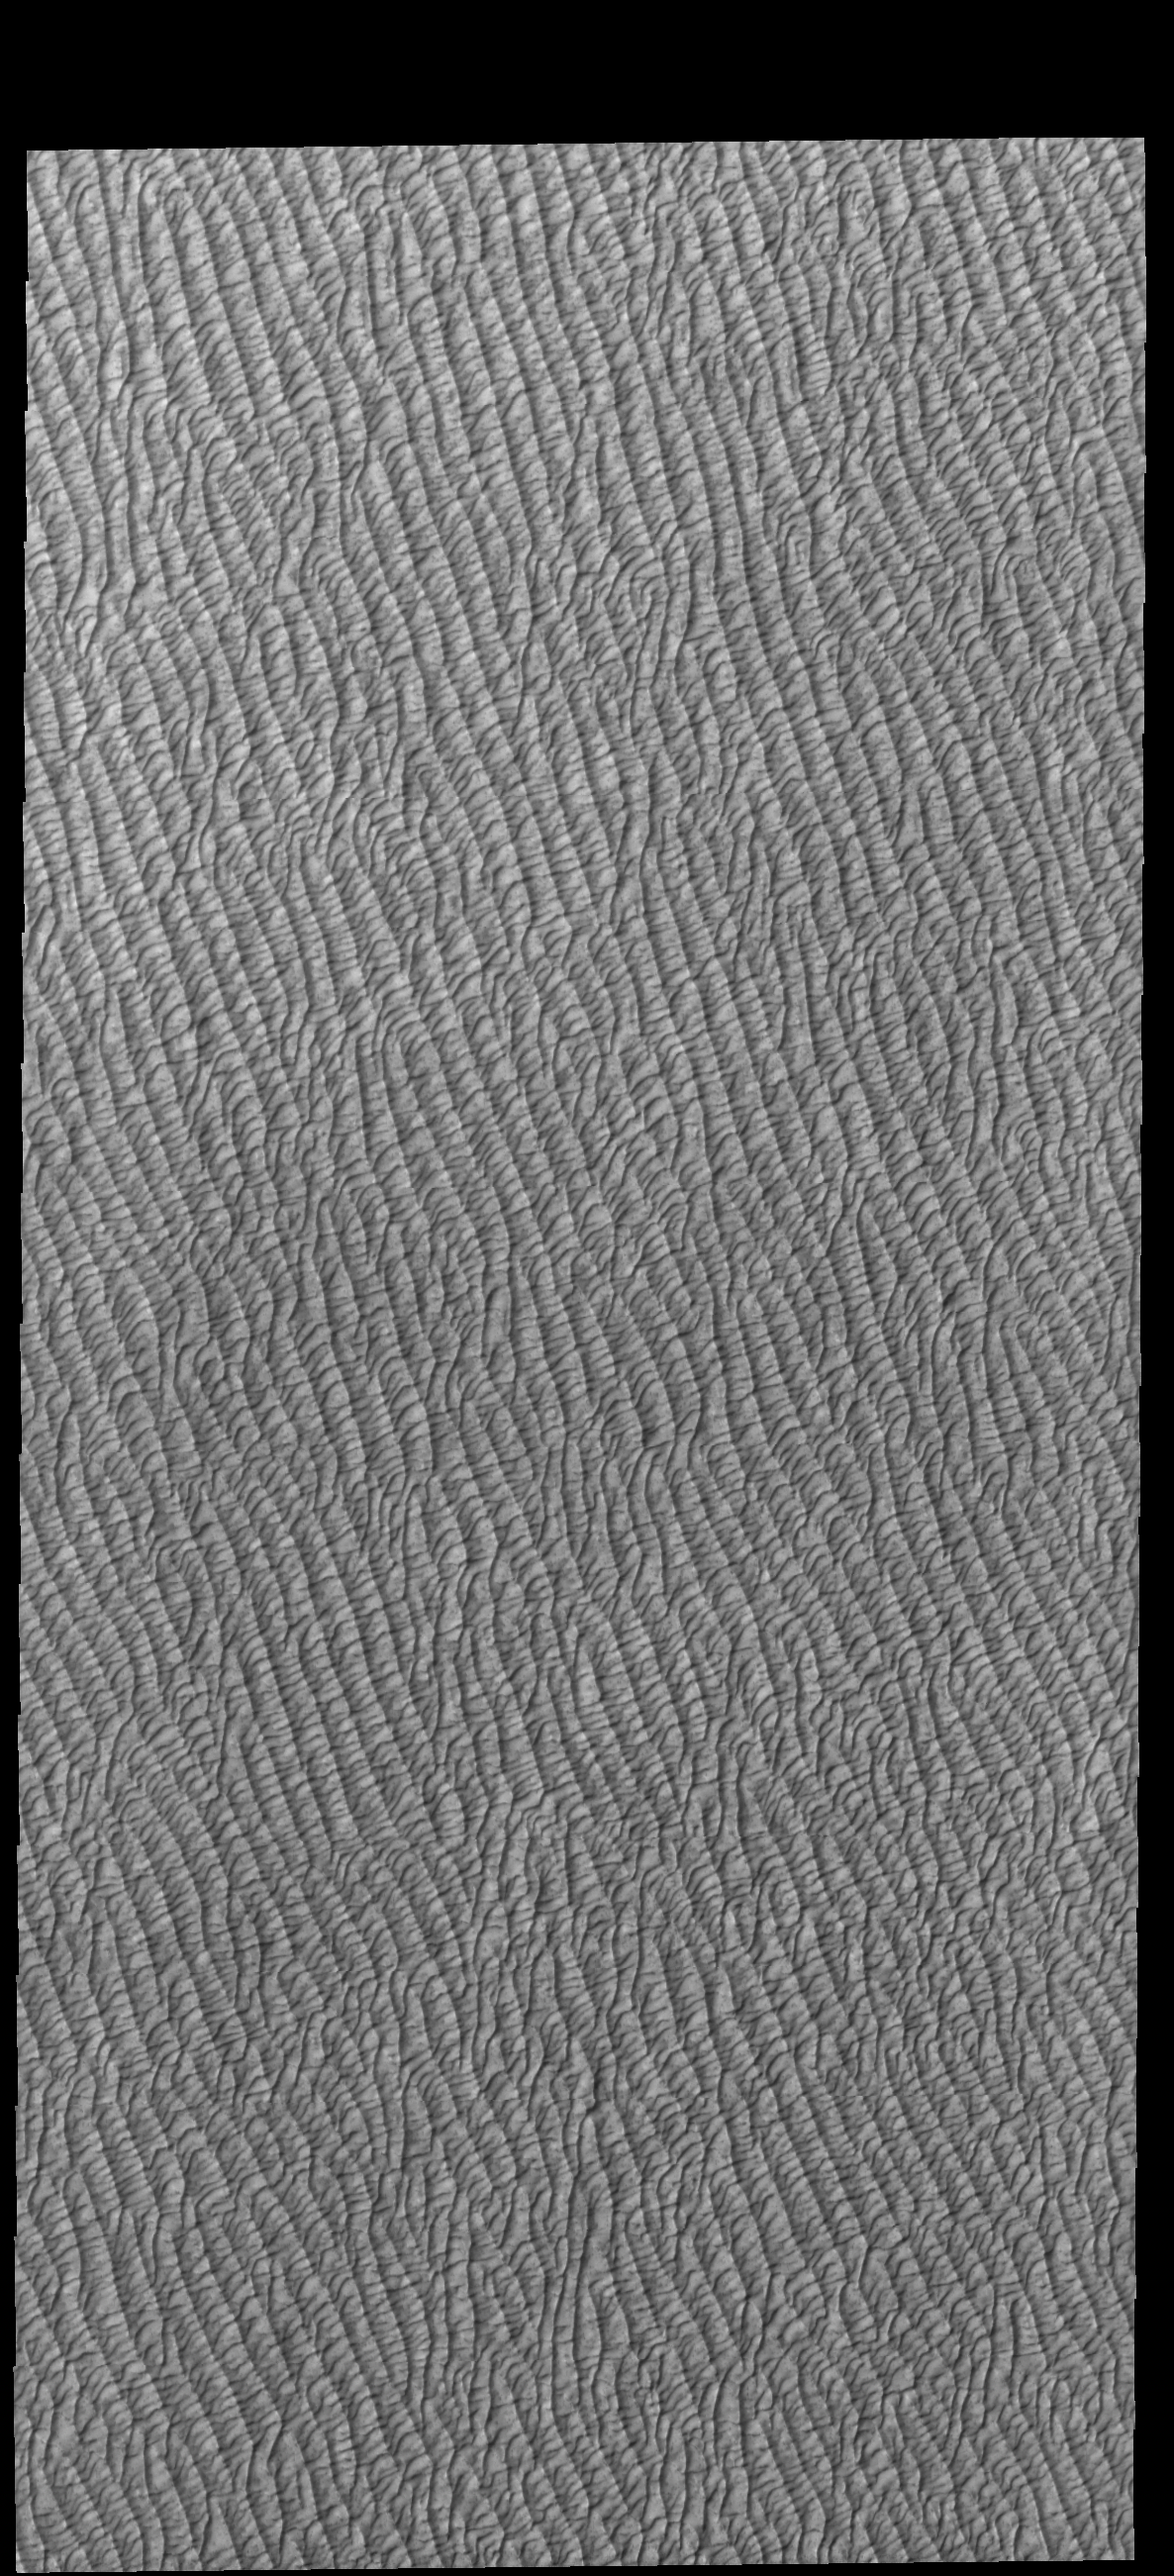

Olympia Undae

Today’s VIS image shows part of Olympia Undae, the largest of several dune fields that encircle the north polar cap. This image was collected in the spring season.

Credit: NASA/JPL-Caltech/ASU